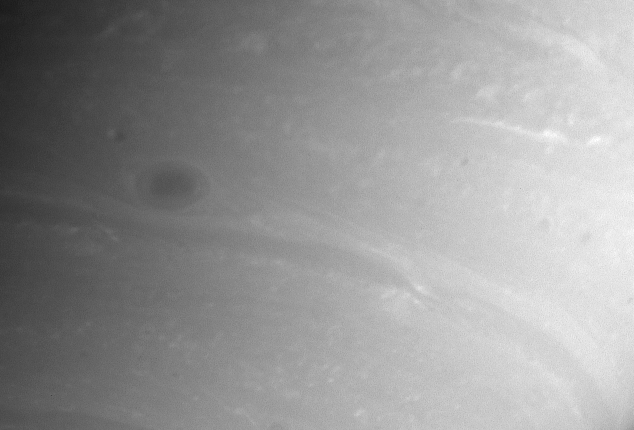

Saturnian Hurricane

This close-up view shows lots of atmospheric detail, including a dark storm and wisps of clouds. The dark spot is noticeably lighter around its perimeter than in its interior.

The image was taken with the Cassini spacecraft narrow angle camera on Sept. 10, 2004, at a distance of 8.8 million kilometers (5.5 million miles) from Saturn, through a filter sensitive to wavelengths of infrared light centered at 750 nanometers. The image scale is 52 kilometers (32 miles) per pixel. The image has been contrast enhanced to improve visibility of features in the atmosphere.

The Cassini-Huygens mission is a cooperative project of NASA, the European Space Agency and the Italian Space Agency. The Jet Propulsion Laboratory, a division of the California Institute of Technology in Pasadena, manages the Cassini-Huygens mission for NASA’s Office of Space Science, Washington, D.C. The Cassini orbiter and its two onboard cameras, were designed, developed and assembled at JPL. The imaging team is based at the Space Science Institute, Boulder, Colo.

Credit: NASA/JPL/Space Science Institute